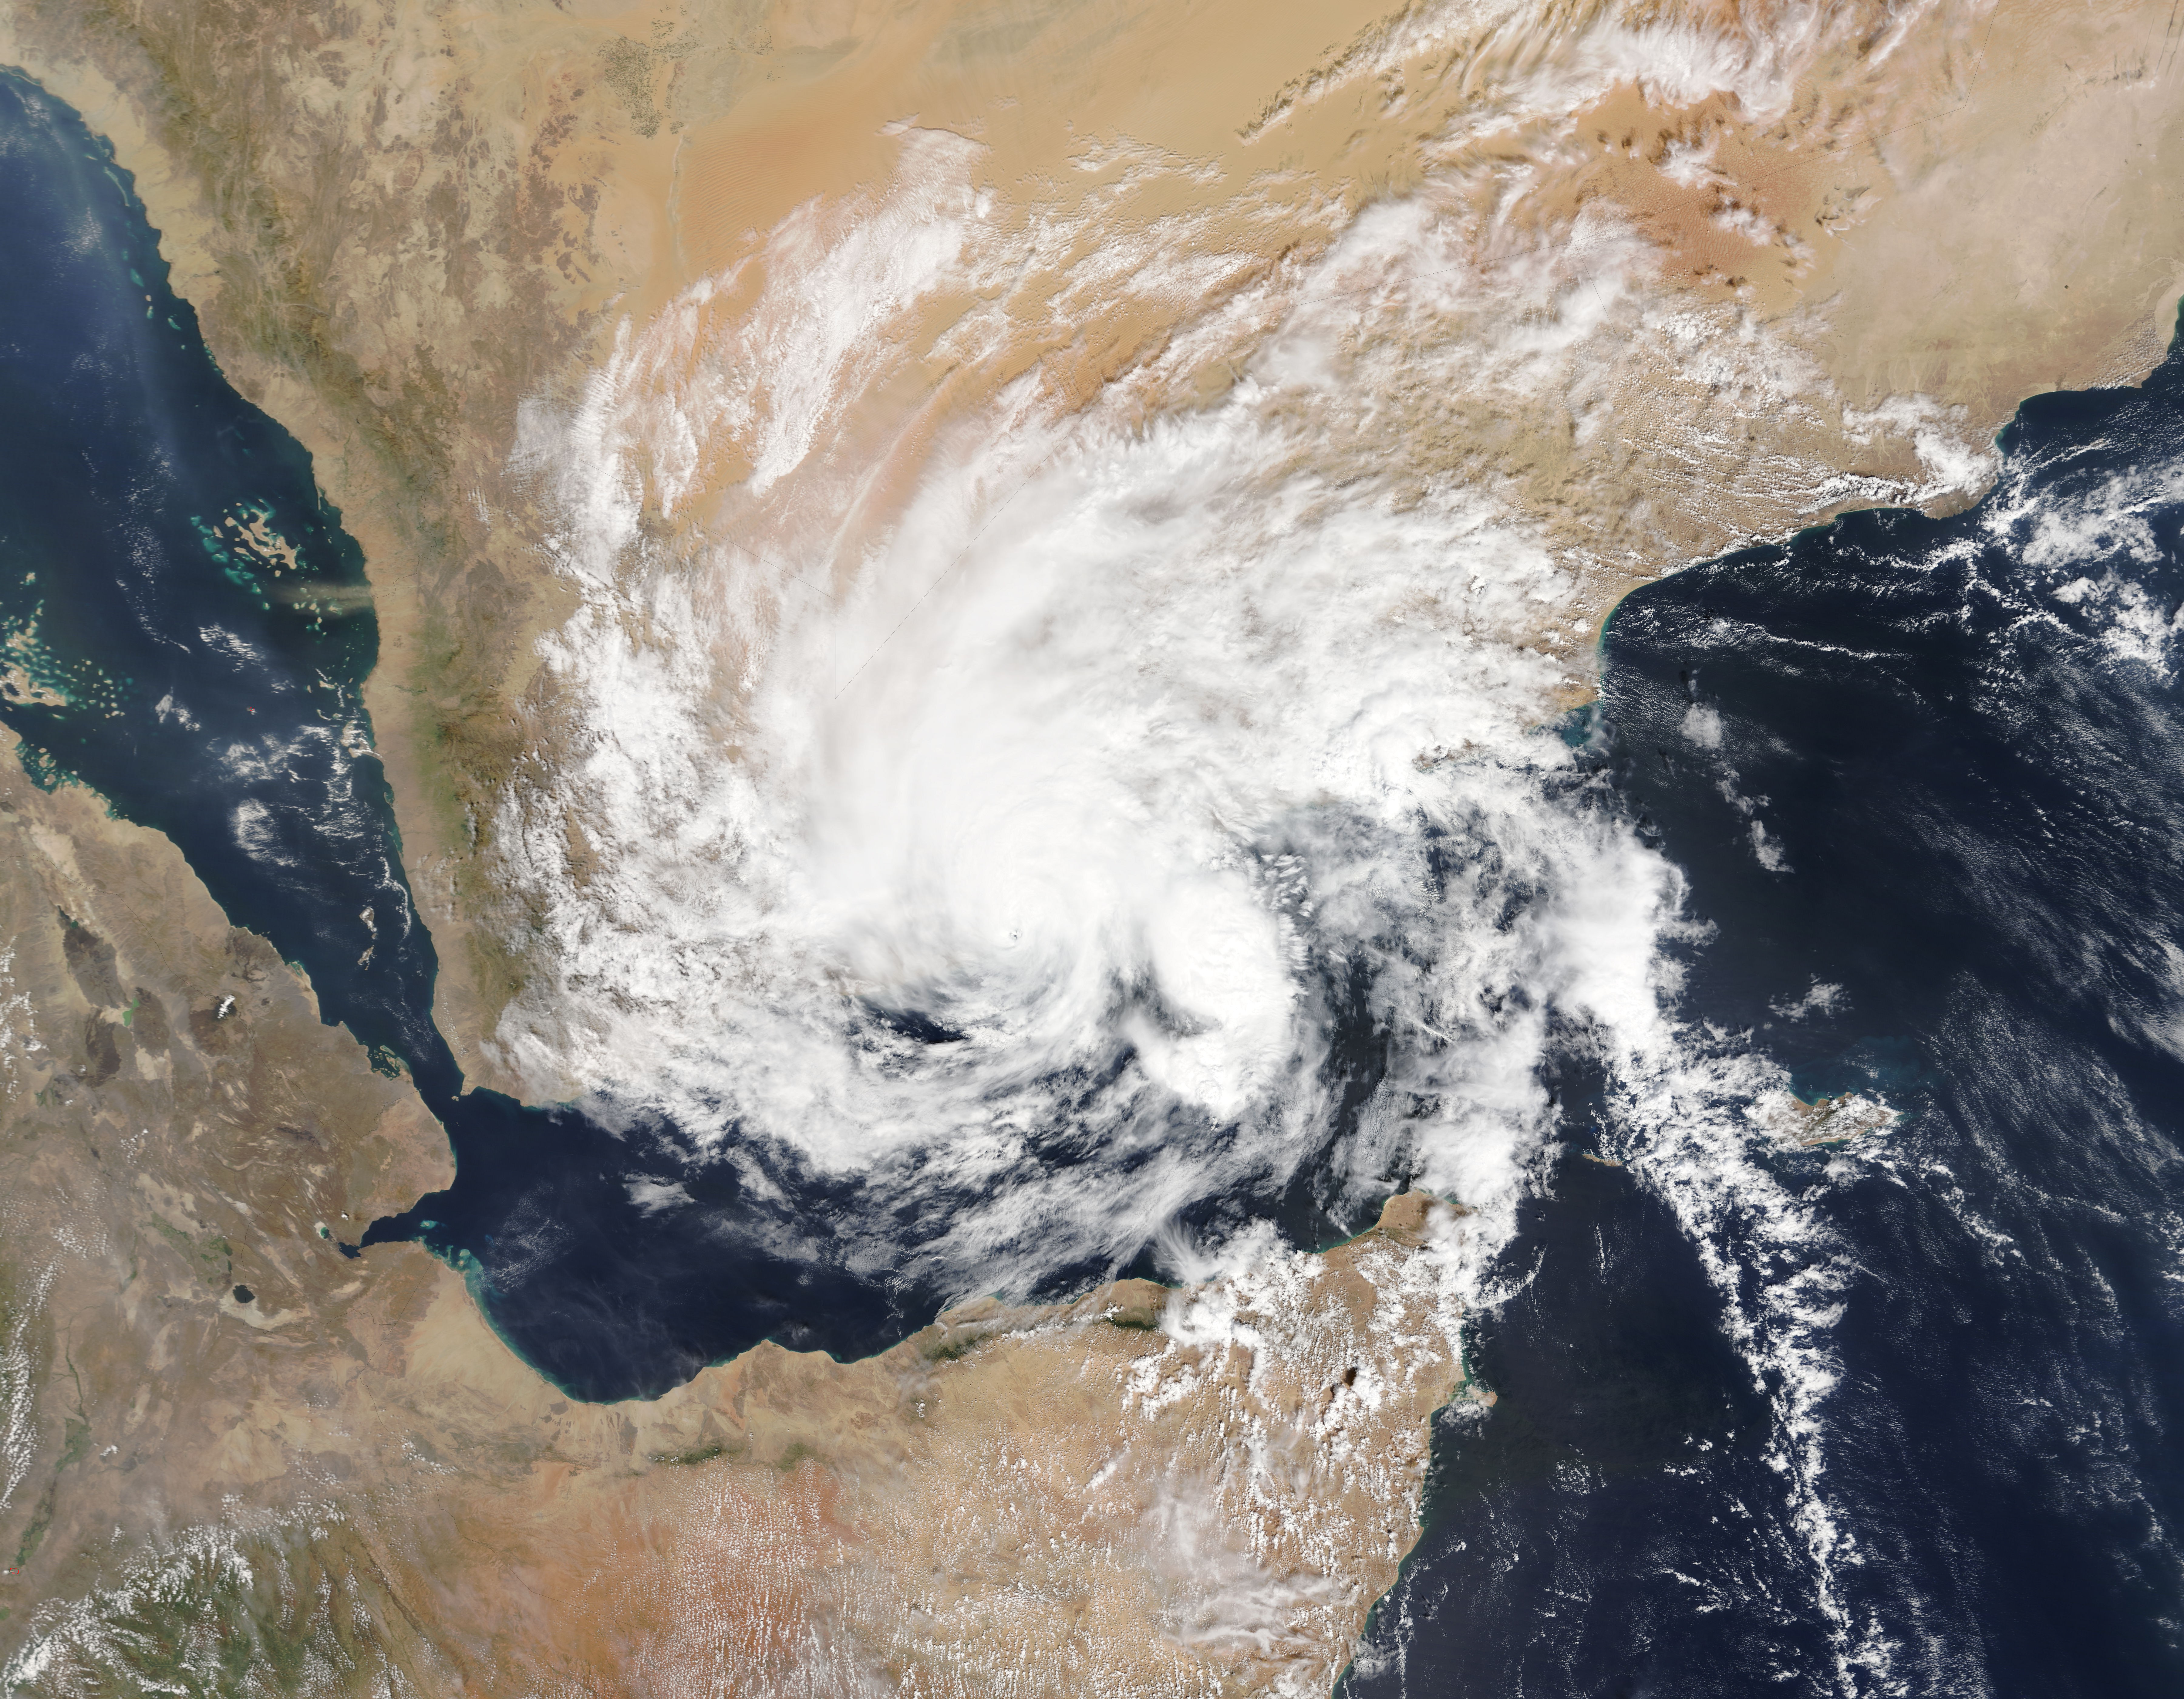

NASA Sees First Land-falling Tropical Cyclone in Yemen

On Nov. 3, 2015 at 07:20 UTC (2:20 a.m. EDT) the MODIS instrument aboard NASA's Aqua satellite captured this image of Tropical Cyclone Chapala over Yemen.

Credit: NASA Goddard MODIS Rapid Response Team